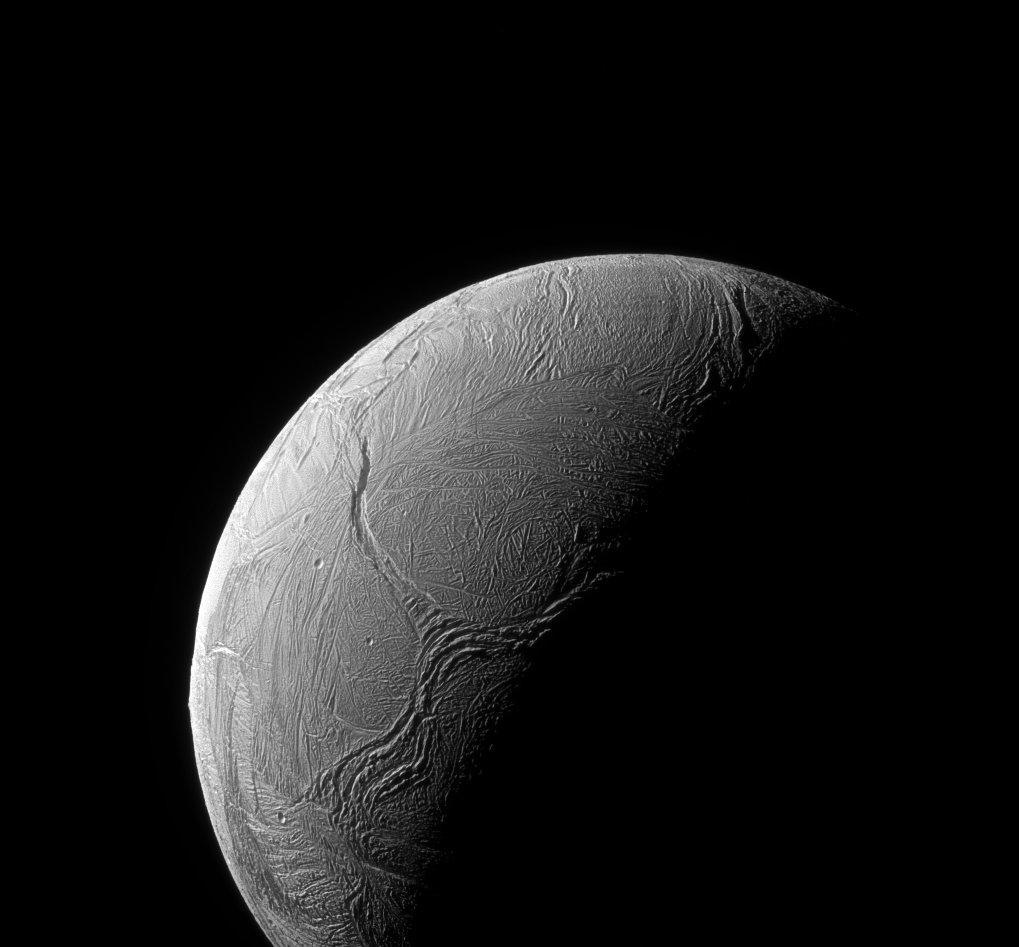

Y Marks the Spot

A sinuous feature snakes northward from Enceladus’ south pole like a giant tentacle. This feature, which stretches from the terminator near center, toward upper left, is actually tectonic in nature, created by stresses in Enceladus’ icy shell.

Geologists call features like these on Enceladus (313 miles or 504 kilometers across) “Y-shaped discontinuities.” These are thought to arise when surface material attempts to push northward, compressing or displacing existing ice along the way. Such features are also believed to be relatively young based on their lack of impact craters — a reminder of how surprisingly geologically active Enceladus is.

This view looks towards the trailing hemisphere of Enceladus. North is up. The image was taken in visible green light with the Cassini spacecraft narrow-angle camera on Feb. 15, 2016.

The view was obtained at a distance of approximately 60,000 miles (100,000 kilometers) from Enceladus. Image scale is 1,900 feet (580 meters) per pixel.

The Cassini mission is a cooperative project of NASA, ESA (the European Space Agency) and the Italian Space Agency. The Jet Propulsion Laboratory, a division of the California Institute of Technology in Pasadena, manages the mission for NASA’s Science Mission Directorate, Washington. The Cassini orbiter and its two onboard cameras were designed, developed and assembled at JPL. The imaging operations center is based at the Space Science Institute in Boulder, Colorado.

Credit: NASA/JPL-Caltech/Space Science Institute